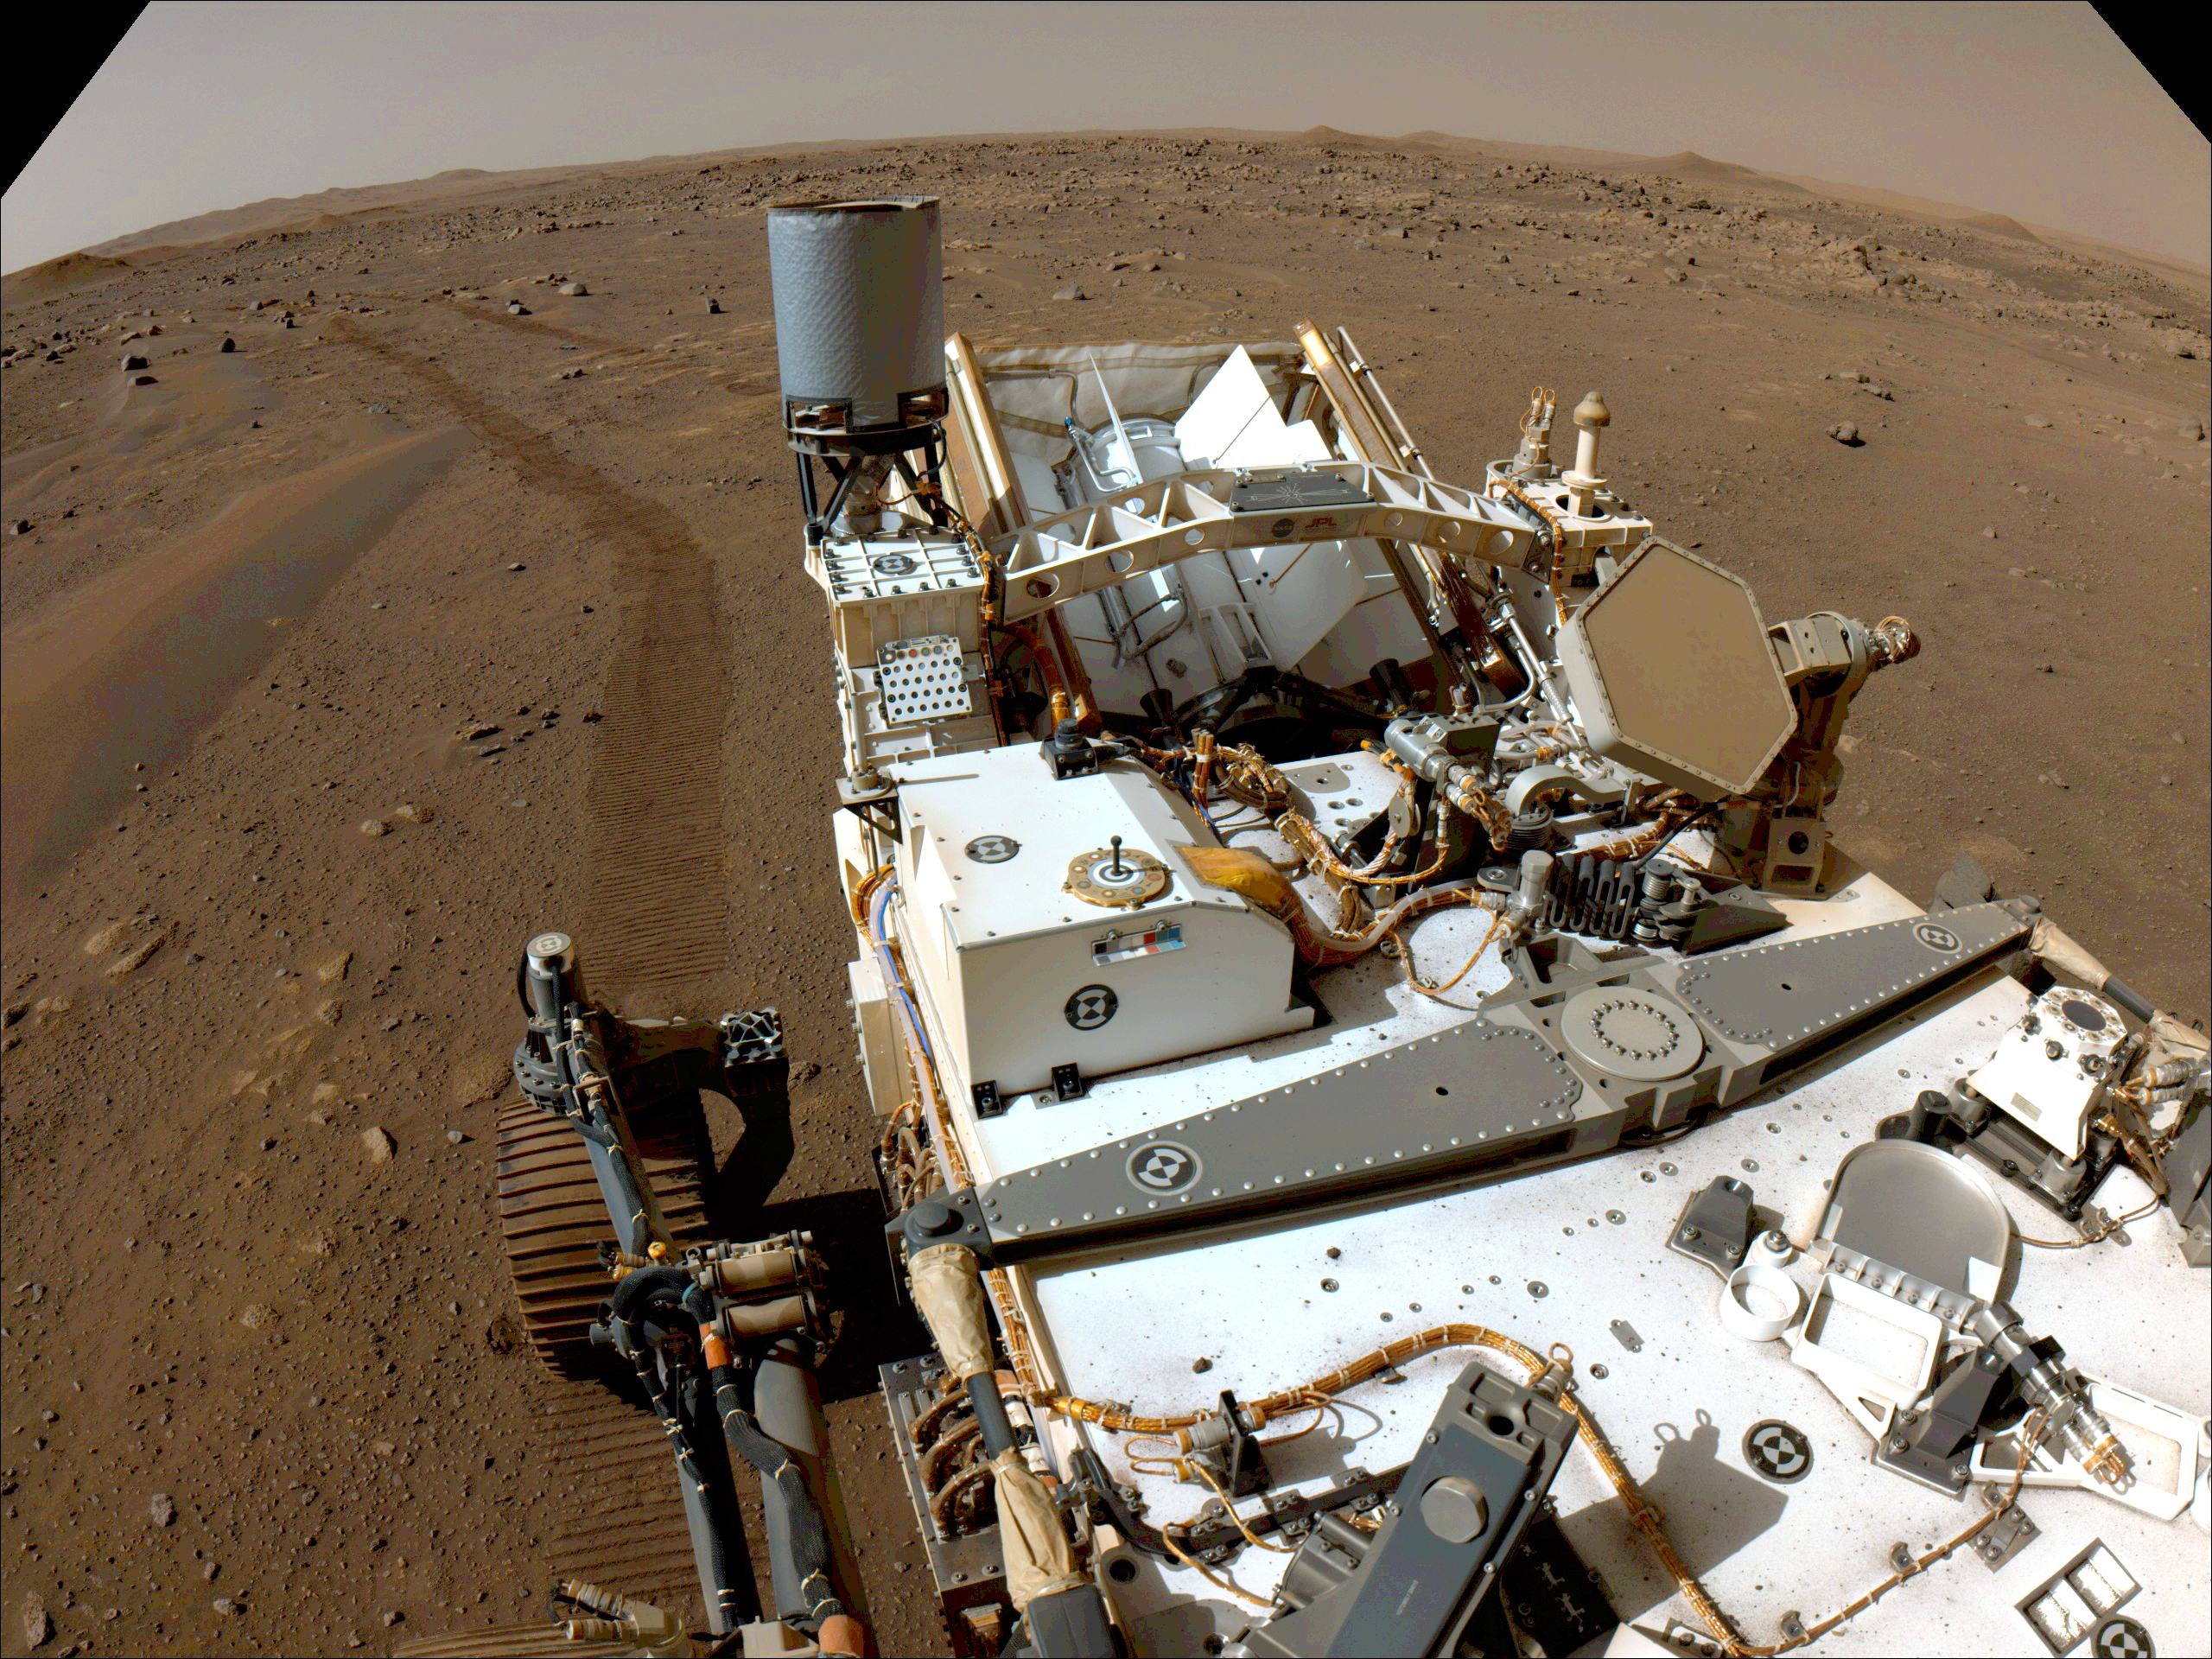

Perseverance Looks Back After a Long Autonomous Drive

NASA’s Perseverance Mars rover looks back toward its tracks on July 1, 2021 (the 130th sol, or Martian day, of its mission), after driving autonomously 358 feet (109 meters) – its longest autonomous drive to date. Taken by one of the rover’s Navigation Cameras, the image has been processed to enhance the contrast.

Perseverance has been exploring the floor of Jezero Crater since it landed on Feb. 18, 2021.

A key objective for Perseverance’s mission on Mars is astrobiology, including the search for signs of ancient microbial life. The rover will characterize the planet’s geology and past climate, pave the way for human exploration of the Red Planet, and be the first mission to collect and cache Martian rock and regolith (broken rock and dust).

The Mars 2020 Perseverance mission is part of NASA’s Moon to Mars exploration approach, which includes Artemis missions to the Moon that will help prepare for human exploration of the Red Planet.

Subsequent NASA missions, in cooperation with ESA (European Space Agency), would send spacecraft to Mars to collect these sealed samples from the surface and return them to Earth for in-depth analysis.

NASA’s Jet Propulsion Laboratory in Southern California built and manages operations of the Mars 2020 Perseverance rover for NASA.

Credit: NASA/JPL-Caltech